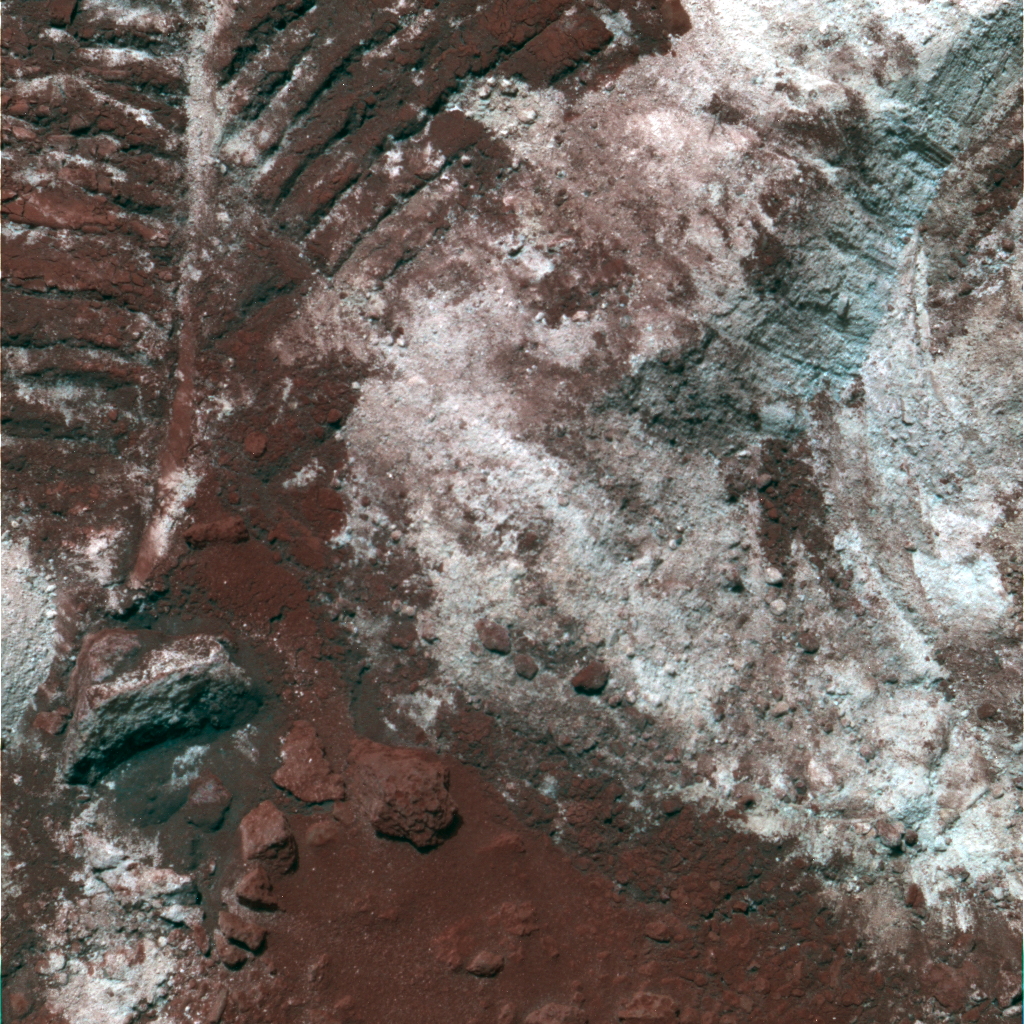

Churned-Up Rocky Debris and Dust (False Color)

NASA’s Mars Exploration Rover Spirit has been analyzing sulfur-rich rocks and surface materials in the “Columbia Hills” in Gusev Crater on Mars. This image shows rocky debris and dust, which planetary scientists call “regolith” or “soil,” that has been churned up by the rover wheels. This 40-centimeter-wide (16-inch-wide) patch of churned-up dirt, nicknamed “Paso Robles,” contains brighter patches measured to be high in sulfur by Spirit’s alpha particle X-ray Spectrometer. Spirit’s panoramic camera took this false-color image on martian day, or sol, 400 (Feb. 16, 2005), using filters at wavelengths of 750, 530, and 430 nanometers. Darker red hues in the image correspond to greater concentrations of oxidized soil and dust. Whiter and bluer hues correspond to sulfur-rich deposits that are not as heavily coated with soils or are not as highly oxidized.

Credit: NASA/JPL/Cornell